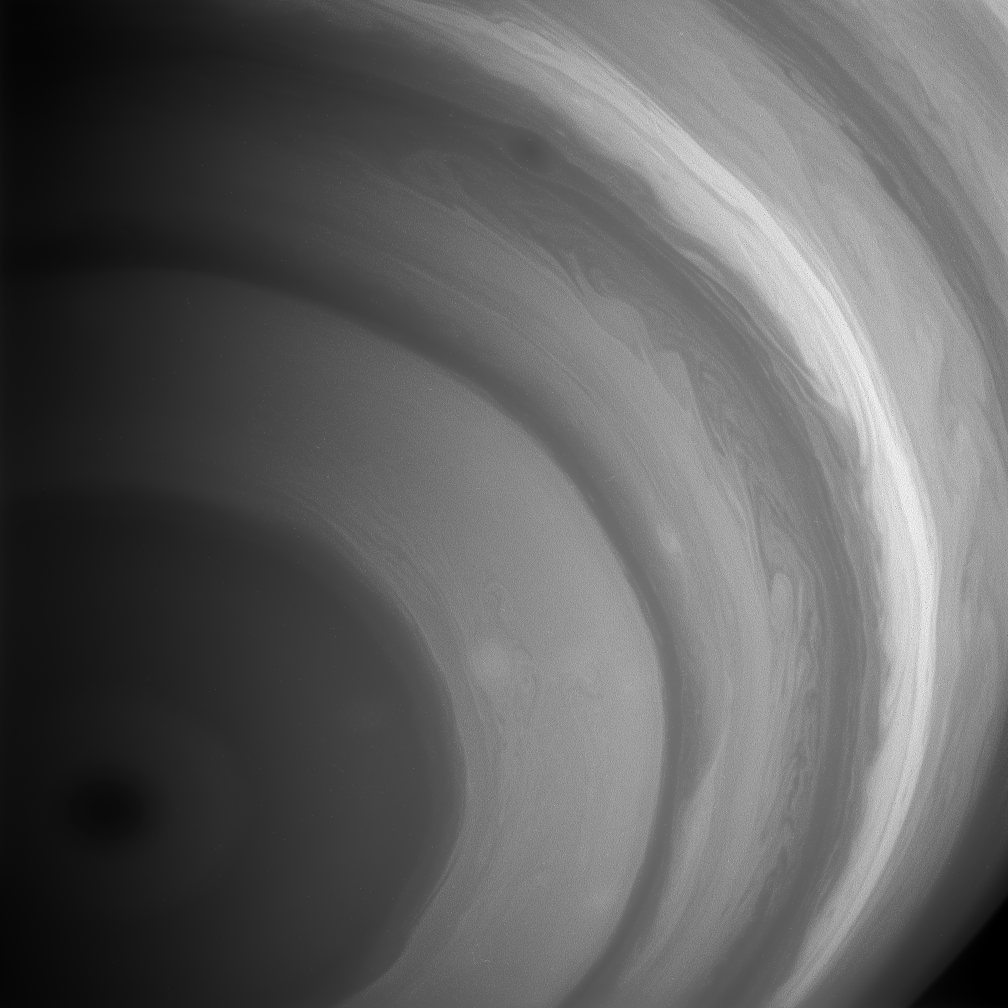

Rivers of Cloud

Rippling with detail, the southern hemisphere of Saturn comes to life in this view from the Cassini spacecraft. Long, flowing streamers and bands of great contrast soften toward the pole, where a great hurricane-like storm resides.

The image was taken with the Cassini spacecraft wide-angle camera using a spectral filter sensitive to wavelengths of infrared light centered at 890 nanometers. The image was taken on Feb. 1, 2007 at a distance of approximately 945,000 kilometers (587,000 miles) from Saturn. Image scale is 53 kilometers (33 miles) per pixel.

The Cassini-Huygens mission is a cooperative project of NASA, the European Space Agency and the Italian Space Agency. The Jet Propulsion Laboratory, a division of the California Institute of Technology in Pasadena, manages the mission for NASA’s Science Mission Directorate, Washington, D.C. The Cassini orbiter and its two onboard cameras were designed, developed and assembled at JPL. The imaging operations center is based at the Space Science Institute in Boulder, Colo.

Credit: NASA/JPL/Space Science Institute